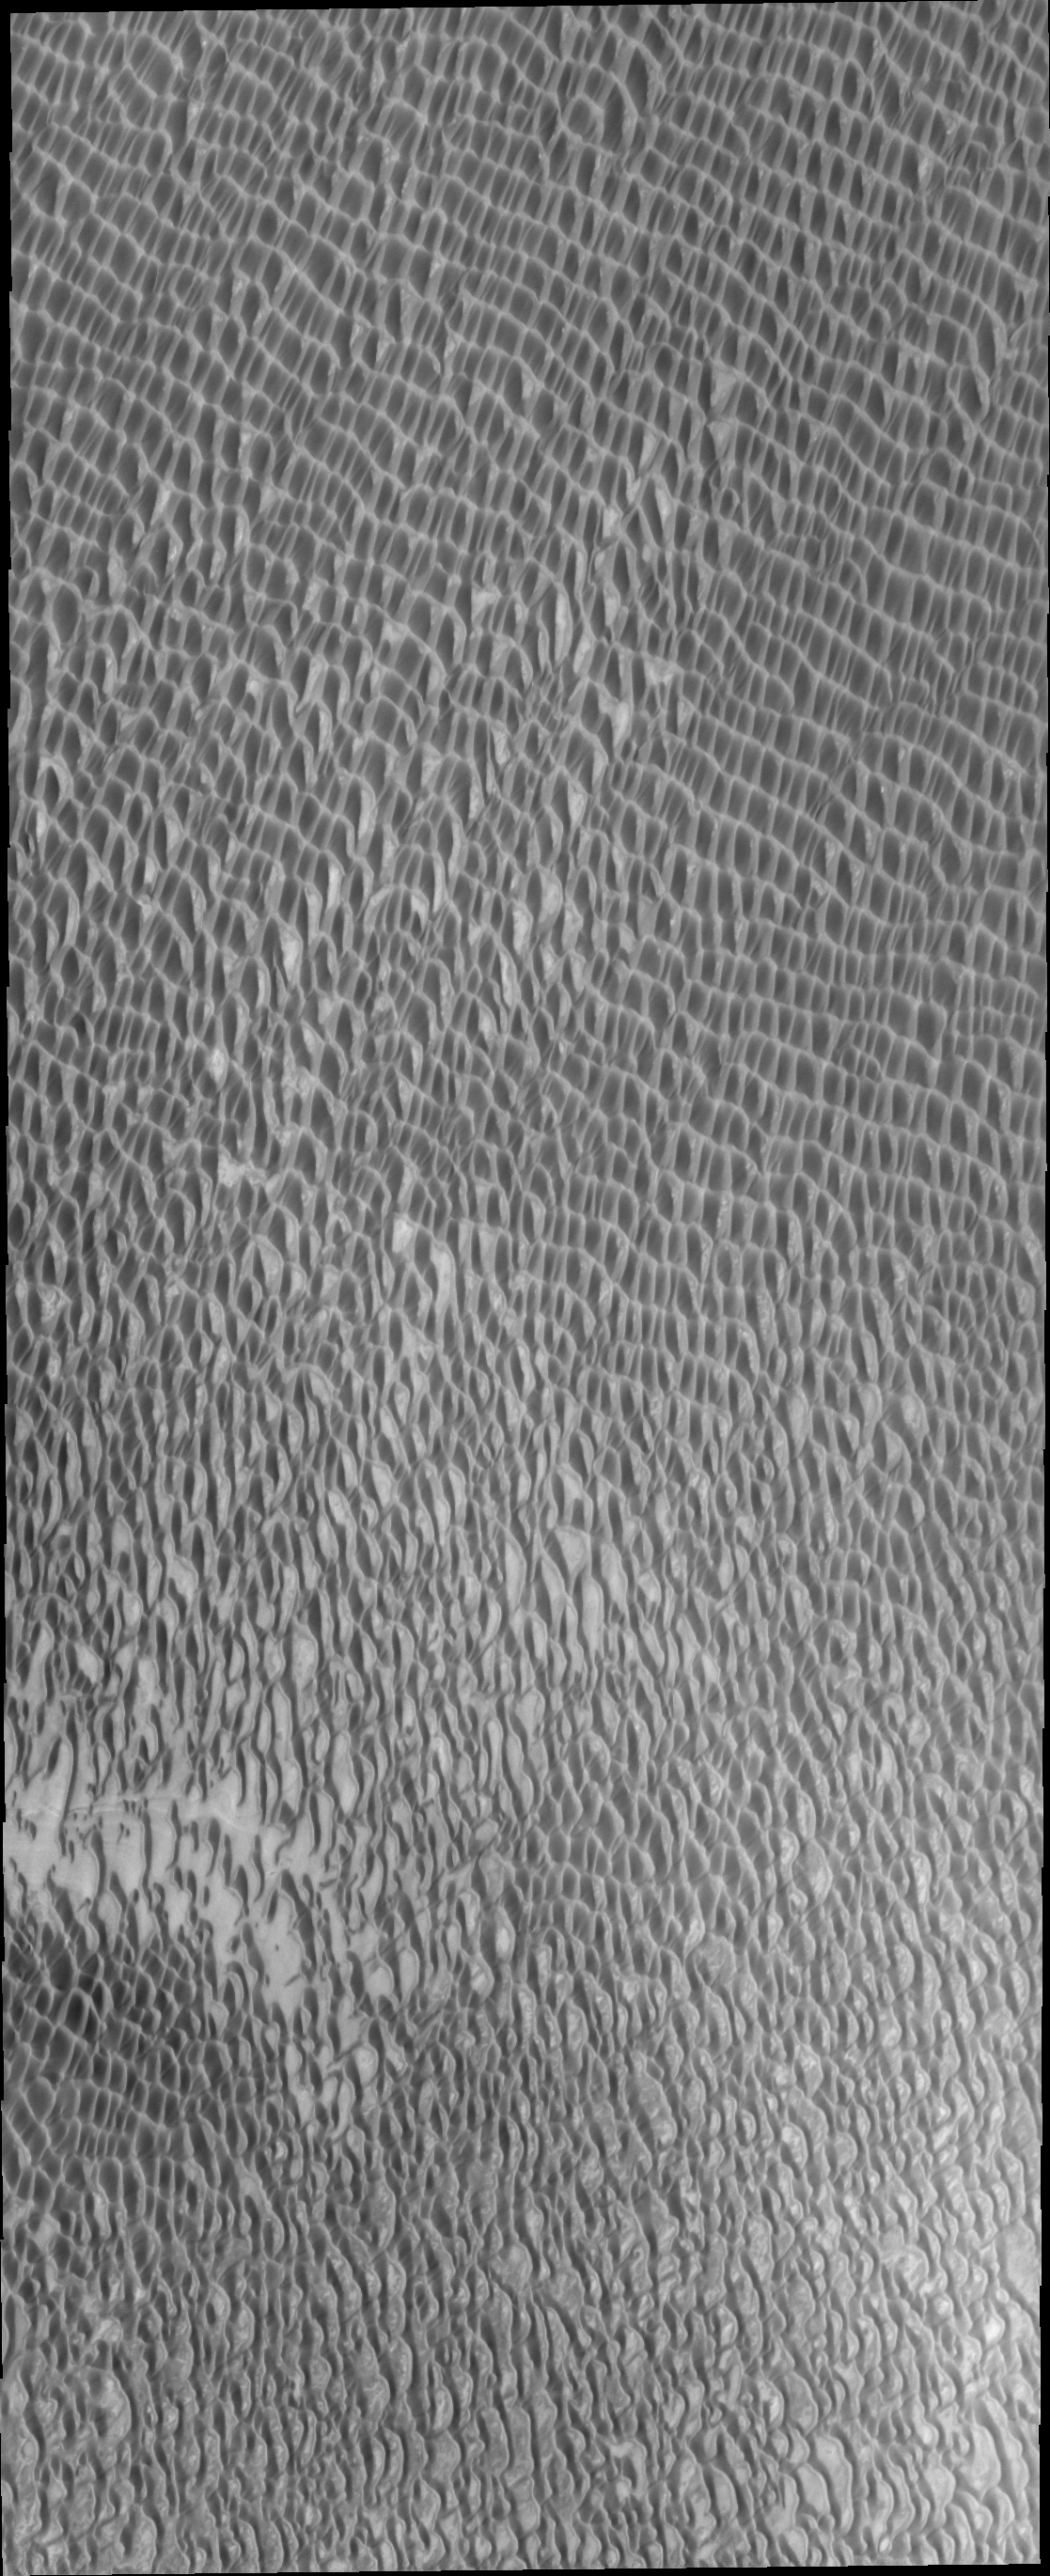

More Polar Dunes

Several regions of this VIS image reveal the solid surface the polar dunes are moving across. This surface material appears brighter than the sand dunes in the image.

Credit: NASA/JPL-Caltech/ASU